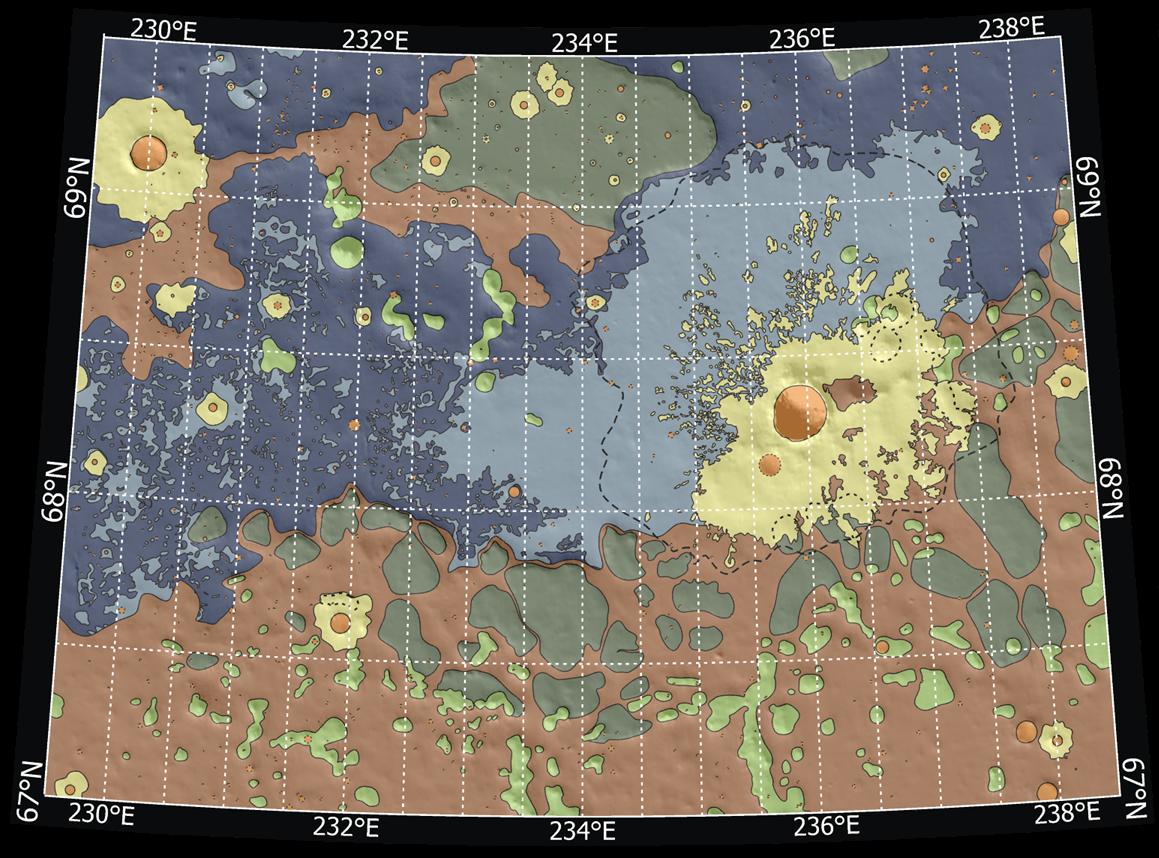

Possible Landing Ellipses for Phoenix

Annotated Version

Launch date makes a difference in the orientation of ellipses marking where NASA’s Phoenix Mars Lander will have a high probability of landing, given the planned targeting for the spring 2008 landing site. This map shows possible landing ellipses for the Aug. 3, 2007, opening of the launch period (the ellipse oriented northwest to southeast) and for launch dates at the middle and end of the three-week period of launch opportunities.

The map also shows a color-coded interpretation of geomorphic units — categories based on the surface textures and contours. The yellow-coded area surrounding a crater informally named “Heimdall” appears to have even fewer boulders on the surface than other units. The geomorphic mapping is overlaid on a shaded relief map based on data from the Mars Orbiter Laser Altimeter on NASA’s Mars Global Surveyor orbiter. The red box indicates the location of an image PIA09947 from the Context Camera on NASA’s Mars Reconnaissance Orbiter.

Photojournal Note: As planned, the Phoenix lander, which landed May 25, 2008 23:53 UTC, ended communications in November 2008, about six months after landing, when its solar panels ceased operating in the dark Martian winter.

Credit: NASA/JPL-Caltech/Washington Univ. St. Louis/JHU APL/Univ. of Arizona